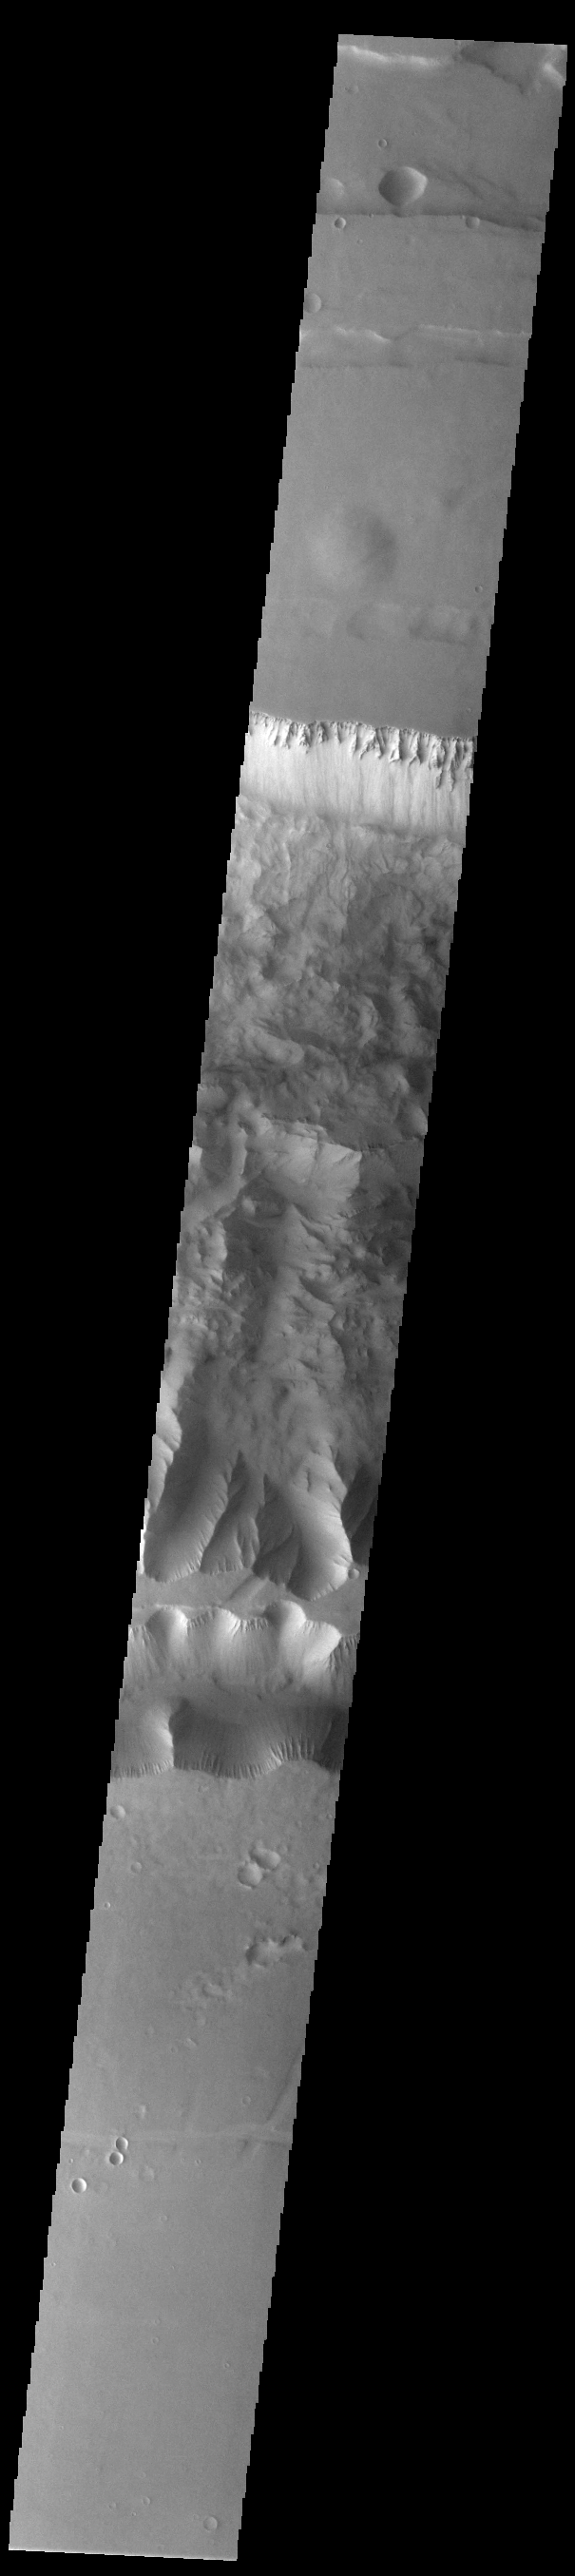

Ius Chasma

Today’s VIS image shows a complete cross section of Ius Chasma. Ius Chasma is at the western end of Valles Marineris. Valles Marineris is over 4000 kilometers long, wider than the United States. Ius Chasma is almost 850 kilometers long (528 miles), 120 kilometers wide and over 8 kilometers deep. In comparison, the Grand Canyon in Arizona is about 175 kilometers long, 30 kilometers wide, and only 2 kilometers deep. The canyons of Valles Marineris were formed by extensive fracturing and pulling apart of the crust during the uplift of the vast Tharsis plateau. Landslides have enlarged the canyon walls and created deposits on the canyon floor. Weathering of the surface and influx of dust and sand have modified the canyon floor, both creating and modifying layered materials. There are many features that indicate flowing and standing water played a part in the chasma formation. The rugged floor of Ius Chasma in this image is the result of many large landslides.

Credit: NASA/JPL-Caltech/ASU